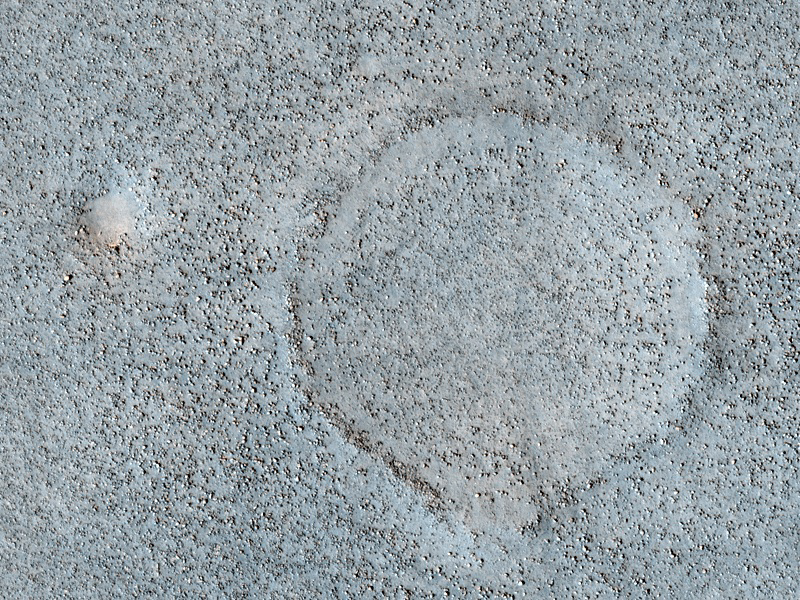

Boulder Strewn Plain in Northern Utopia Planitia

Common to the northern plains of Mars are rock and boulder strewn landscapes otherwise devoid of major features except a few impact craters. This image in the Cydnus Rupes region of northern Utopia Planitia is an excellent example of this sort of terrain. It was taken by the High Resolution Imaging Science Experiment (HiRISE) camera on NASA’s Mars Reconnaissance Orbiter on Feb. 20, 2010.

The target for this HiRISE observation was a suggestion submitted through the camera team’s HiWish public-suggestion program. For more information about how to submit target suggestions, see http://uahirise.org/hiwish/.

Boulders up to several meters (yards) in size densely coat the landscape. The concentration of these boulders varies at several scales. In some areas only smaller rocks less than a meter across dominate the surface, while a couple hundred meters away may be a somewhat circular “blotch” of larger boulders. Often these blotches of boulders coincide with a faint circular ridge, such as seen here, the remnant of an impact crater now reduced by erosion and infilling to a a mere hint of a crater rim. Abundant boulders excavated by the impact, however, remain scattered over the surface to mark the past event.

Close examination of excavated large rocks and boulders may yield clues to the geologic processes that have shaped the regional landscape over Martian history. However, as a future landing site, these terrains are perilous. Large boulders can damage landing gear and puncture the underside of spacecraft. Rovers would find it extremely difficult to traverse through dense populations of large rocks and boulders.

This image covers a swath of ground about 1 kilometer (about two-thirds of a mile) wide. It is a portion of HiRISE observation ESP_016731_2360, which is centered at 55.5 degrees north latitude, 130.9 degrees east longitude. The season on Mars is northern-hemisphere spring. Other image products from this observation are available at http://hirise.lpl.arizona.edu/ESP_016731_2360.

Color images from HiRISE combine information from detectors with three different color filters: red, infrared, and blue-green. Thus they include information from part of the spectrum human eyes cannot see and are not true color as the eye would see. The resulting false color helps to show differences among surface materials.

The University of Arizona, Tucson, operates the HiRISE camera, which was built by Ball Aerospace & Technologies Corp., Boulder, Colo. NASA’s Jet Propulsion Laboratory, a division of the California Institute of Technology, Pasadena, manages the Mars Reconnaissance Orbiter for the NASA Science Mission Directorate, Washington. Lockheed Martin Space Systems, Denver, built the spacecraft.

Credit: NASA/JPL-Caltech/University of Arizona